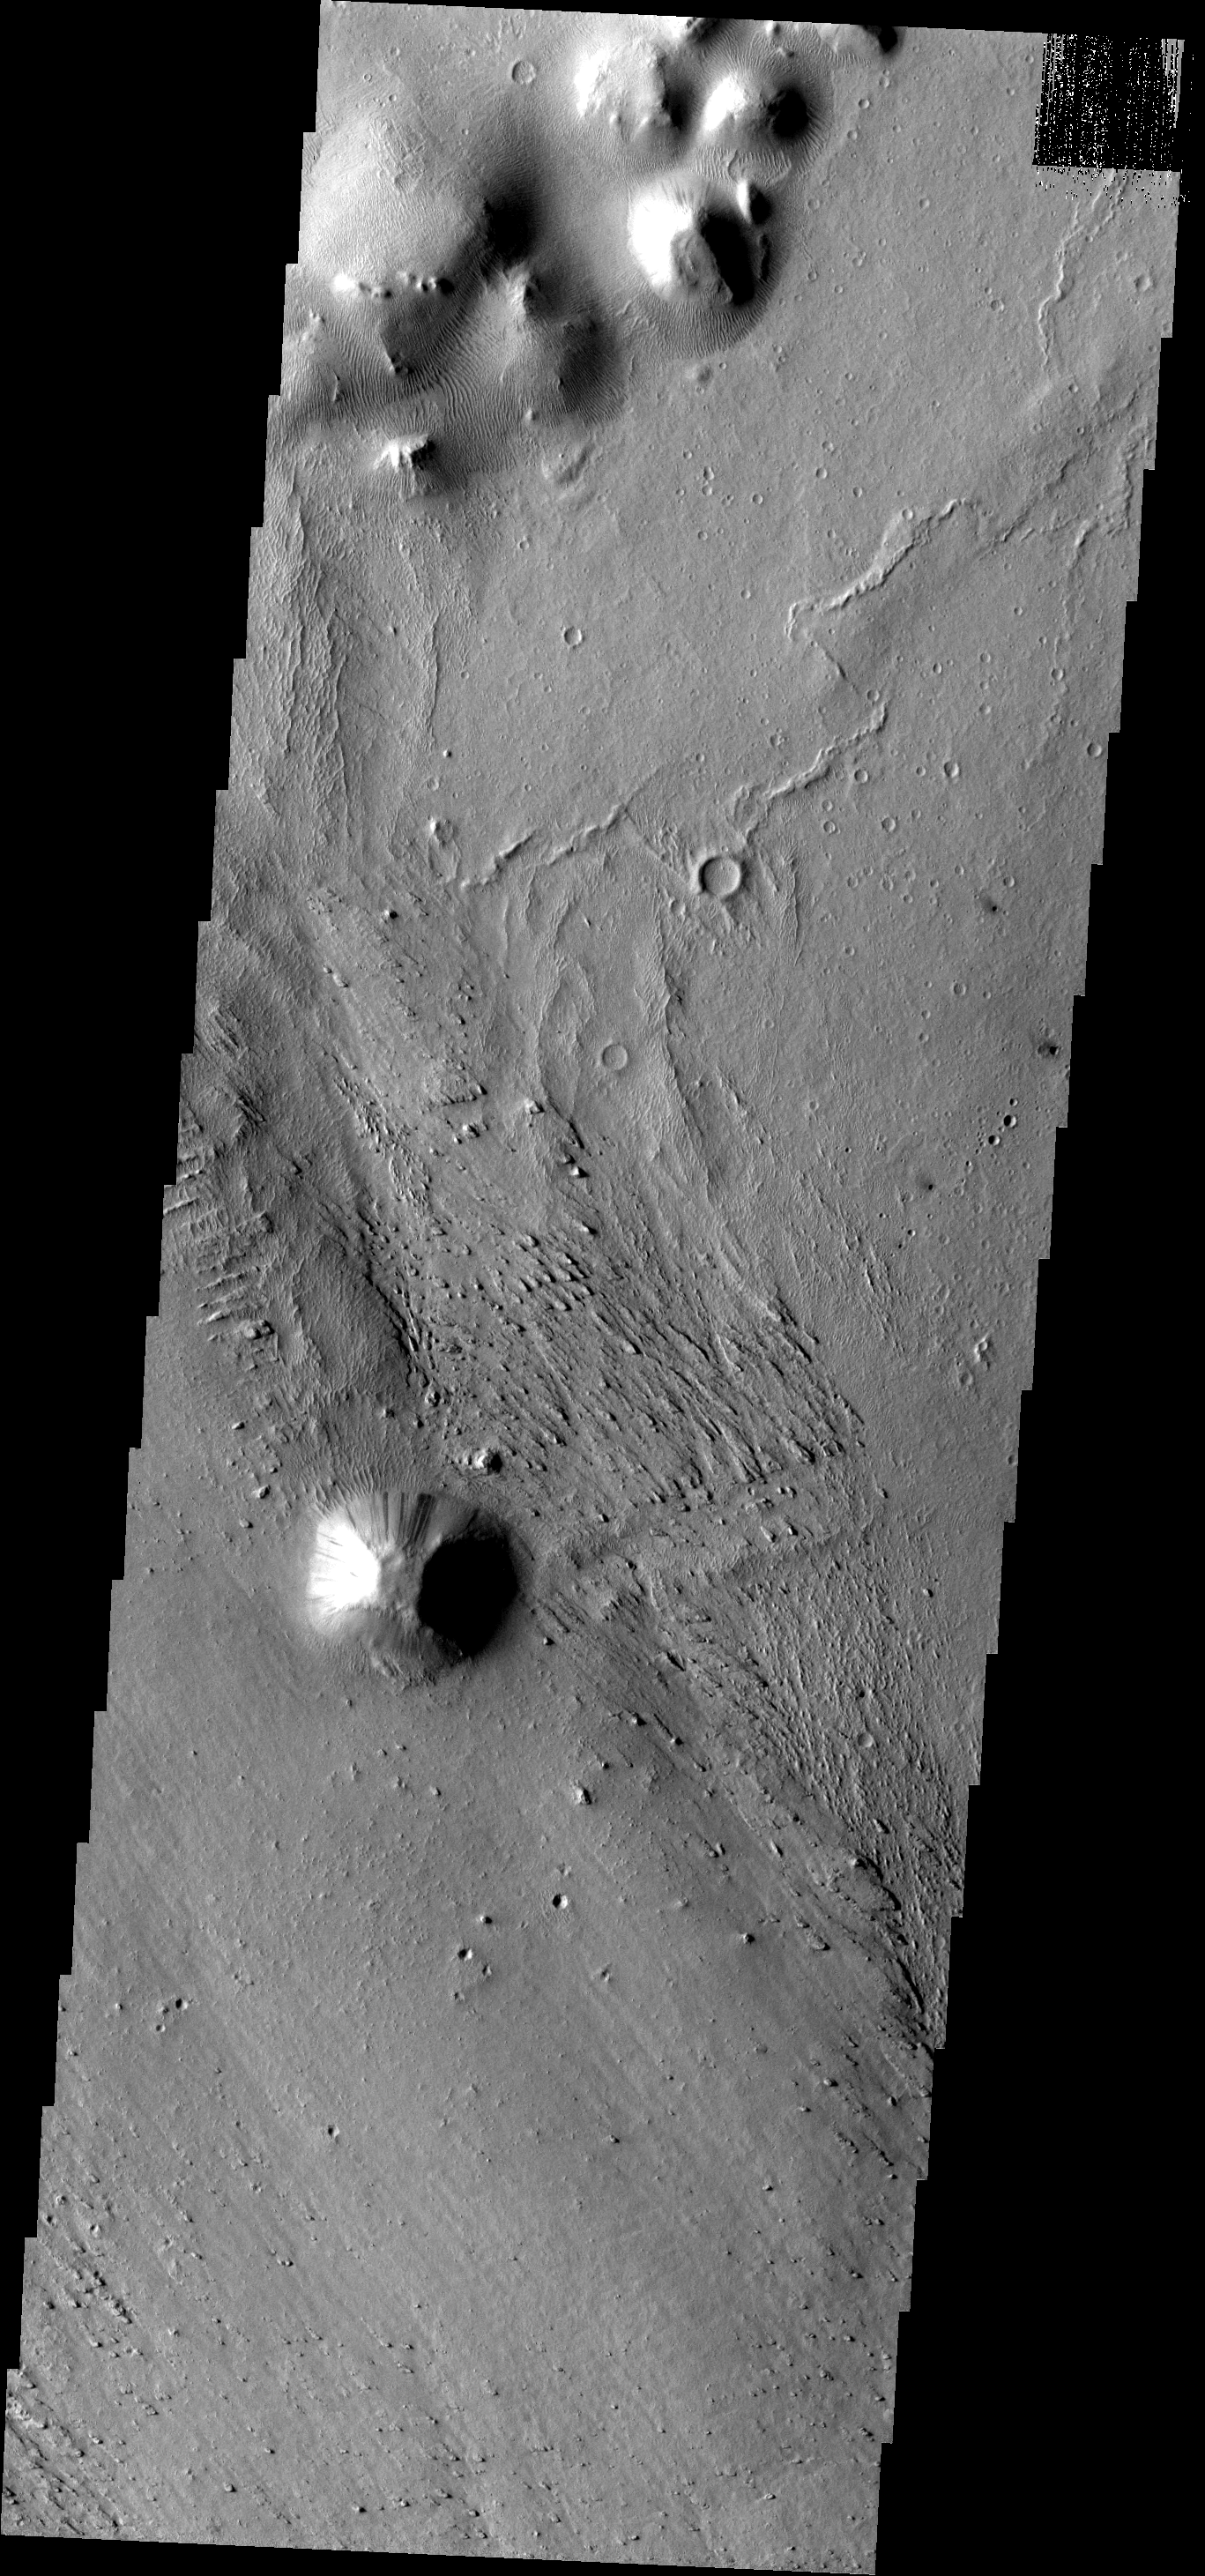

Small Dunes

Small ripple-like dunes surround hills in the region of Elysium Planitia.

Image information: VIS instrument. Latitude -1.1N, Longitude 156.0E. 18 meter/pixel resolution.

Please see the THEMIS Data Citation Note for details on crediting THEMIS images.

Note: this THEMIS visual image has not been radiometrically nor geometrically calibrated for this preliminary release. An empirical correction has been performed to remove instrumental effects. A linear shift has been applied in the cross-track and down-track direction to approximate spacecraft and planetary motion. Fully calibrated and geometrically projected images will be released through the Planetary Data System in accordance with Project policies at a later time.

NASA’s Jet Propulsion Laboratory manages the 2001 Mars Odyssey mission for NASA’s Office of Space Science, Washington, D.C. The Thermal Emission Imaging System (THEMIS) was developed by Arizona State University, Tempe, in collaboration with Raytheon Santa Barbara Remote Sensing. The THEMIS investigation is led by Dr. Philip Christensen at Arizona State University. Lockheed Martin Astronautics, Denver, is the prime contractor for the Odyssey project, and developed and built the orbiter. Mission operations are conducted jointly from Lockheed Martin and from JPL, a division of the California Institute of Technology in Pasadena.

Credit: NASA/JPL/ASU